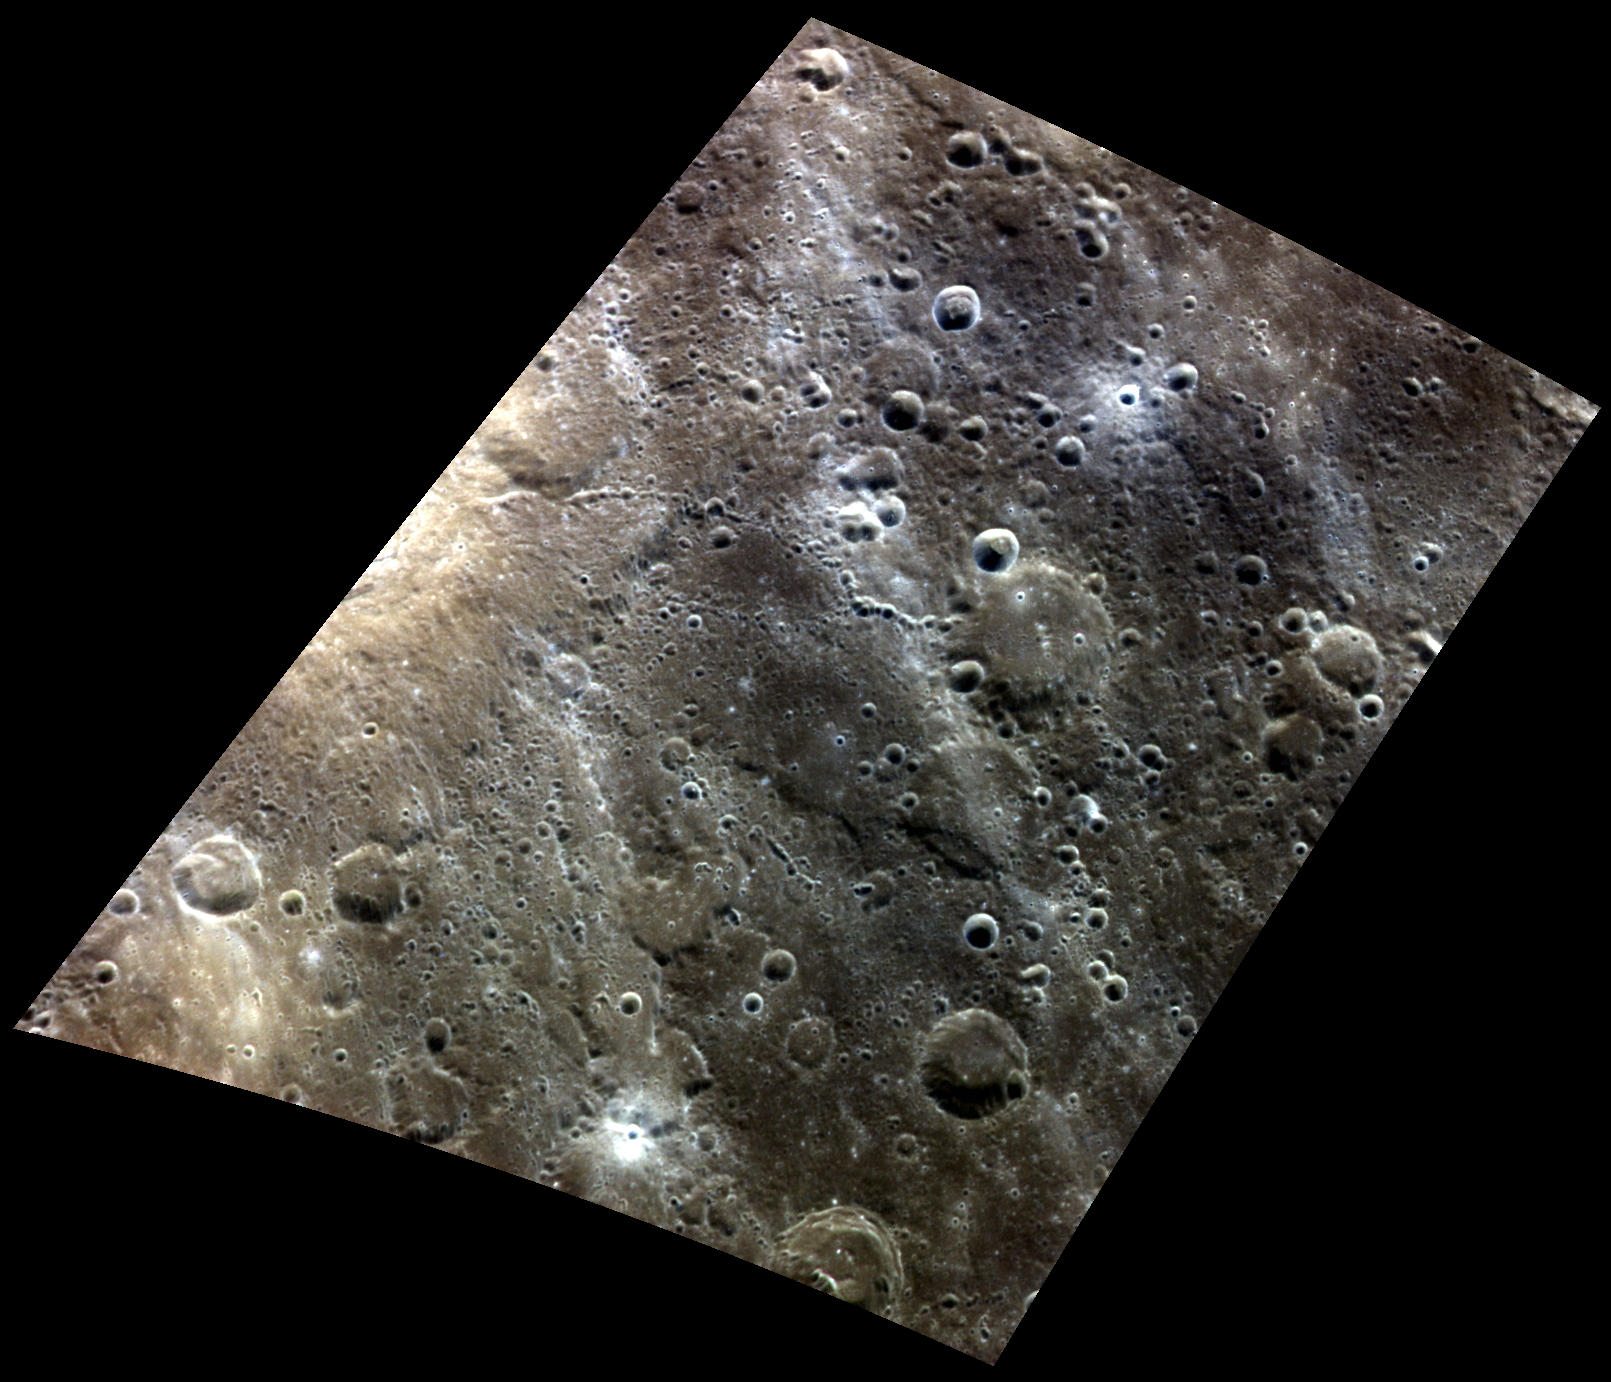

Crossing Paths

At the left edge of this color view is a relatively fresh crater, featured previously in this oblique view. Chains of secondary craters can be seen emanating from the crater, but its bright rays have already nearly faded into the background. Bright, relatively blue rays do cross the scene from northwest to southeast, but these are the famous rays of Hokusai crater, located over 1000 km away.

This image was acquired as a high-resolution targeted color observation. Targeted color observations are images of a small area on Mercury’s surface at resolutions higher than the 1-kilometer/pixel 8-color base map. During MESSENGER’s one-year primary mission, hundreds of targeted color observations were obtained. During MESSENGER’s extended mission, high-resolution targeted color observations are more rare, as the 3-color base map covered Mercury’s northern hemisphere with the highest-resolution color images that are possible.

Date acquired: July 05, 2014
Image Mission Elapsed Time (MET): 46889179, 46889199, 46889183
Image ID: 6626955, 6626960, 6626956
Instrument: Wide Angle Camera (WAC) of the Mercury Dual Imaging System (MDIS)
WAC filters: 9, 7, 6 (996, 748, 433 nanometers) in red, green, and blue
Center Latitude: 34.02°
Center Longitude: 39.36° E
Resolution: 223 meters/pixel
Scale: This scene is approximately 260 km (160 miles) across
Incidence Angle: 35.5°
Emission Angle: 45.6°
Phase Angle: 78.2°

The MESSENGER spacecraft is the first ever to orbit the planet Mercury, and the spacecraft’s seven scientific instruments and radio science investigation are unraveling the history and evolution of the Solar System’s innermost planet. MESSENGER acquired over 150,000 images and extensive other data sets. MESSENGER is capable of continuing orbital operations until early 2015.

For information regarding the use of images, see the MESSENGER image use policy.

Credit: NASA/Johns Hopkins University Applied Physics Laboratory/Carnegie Institution of Washington